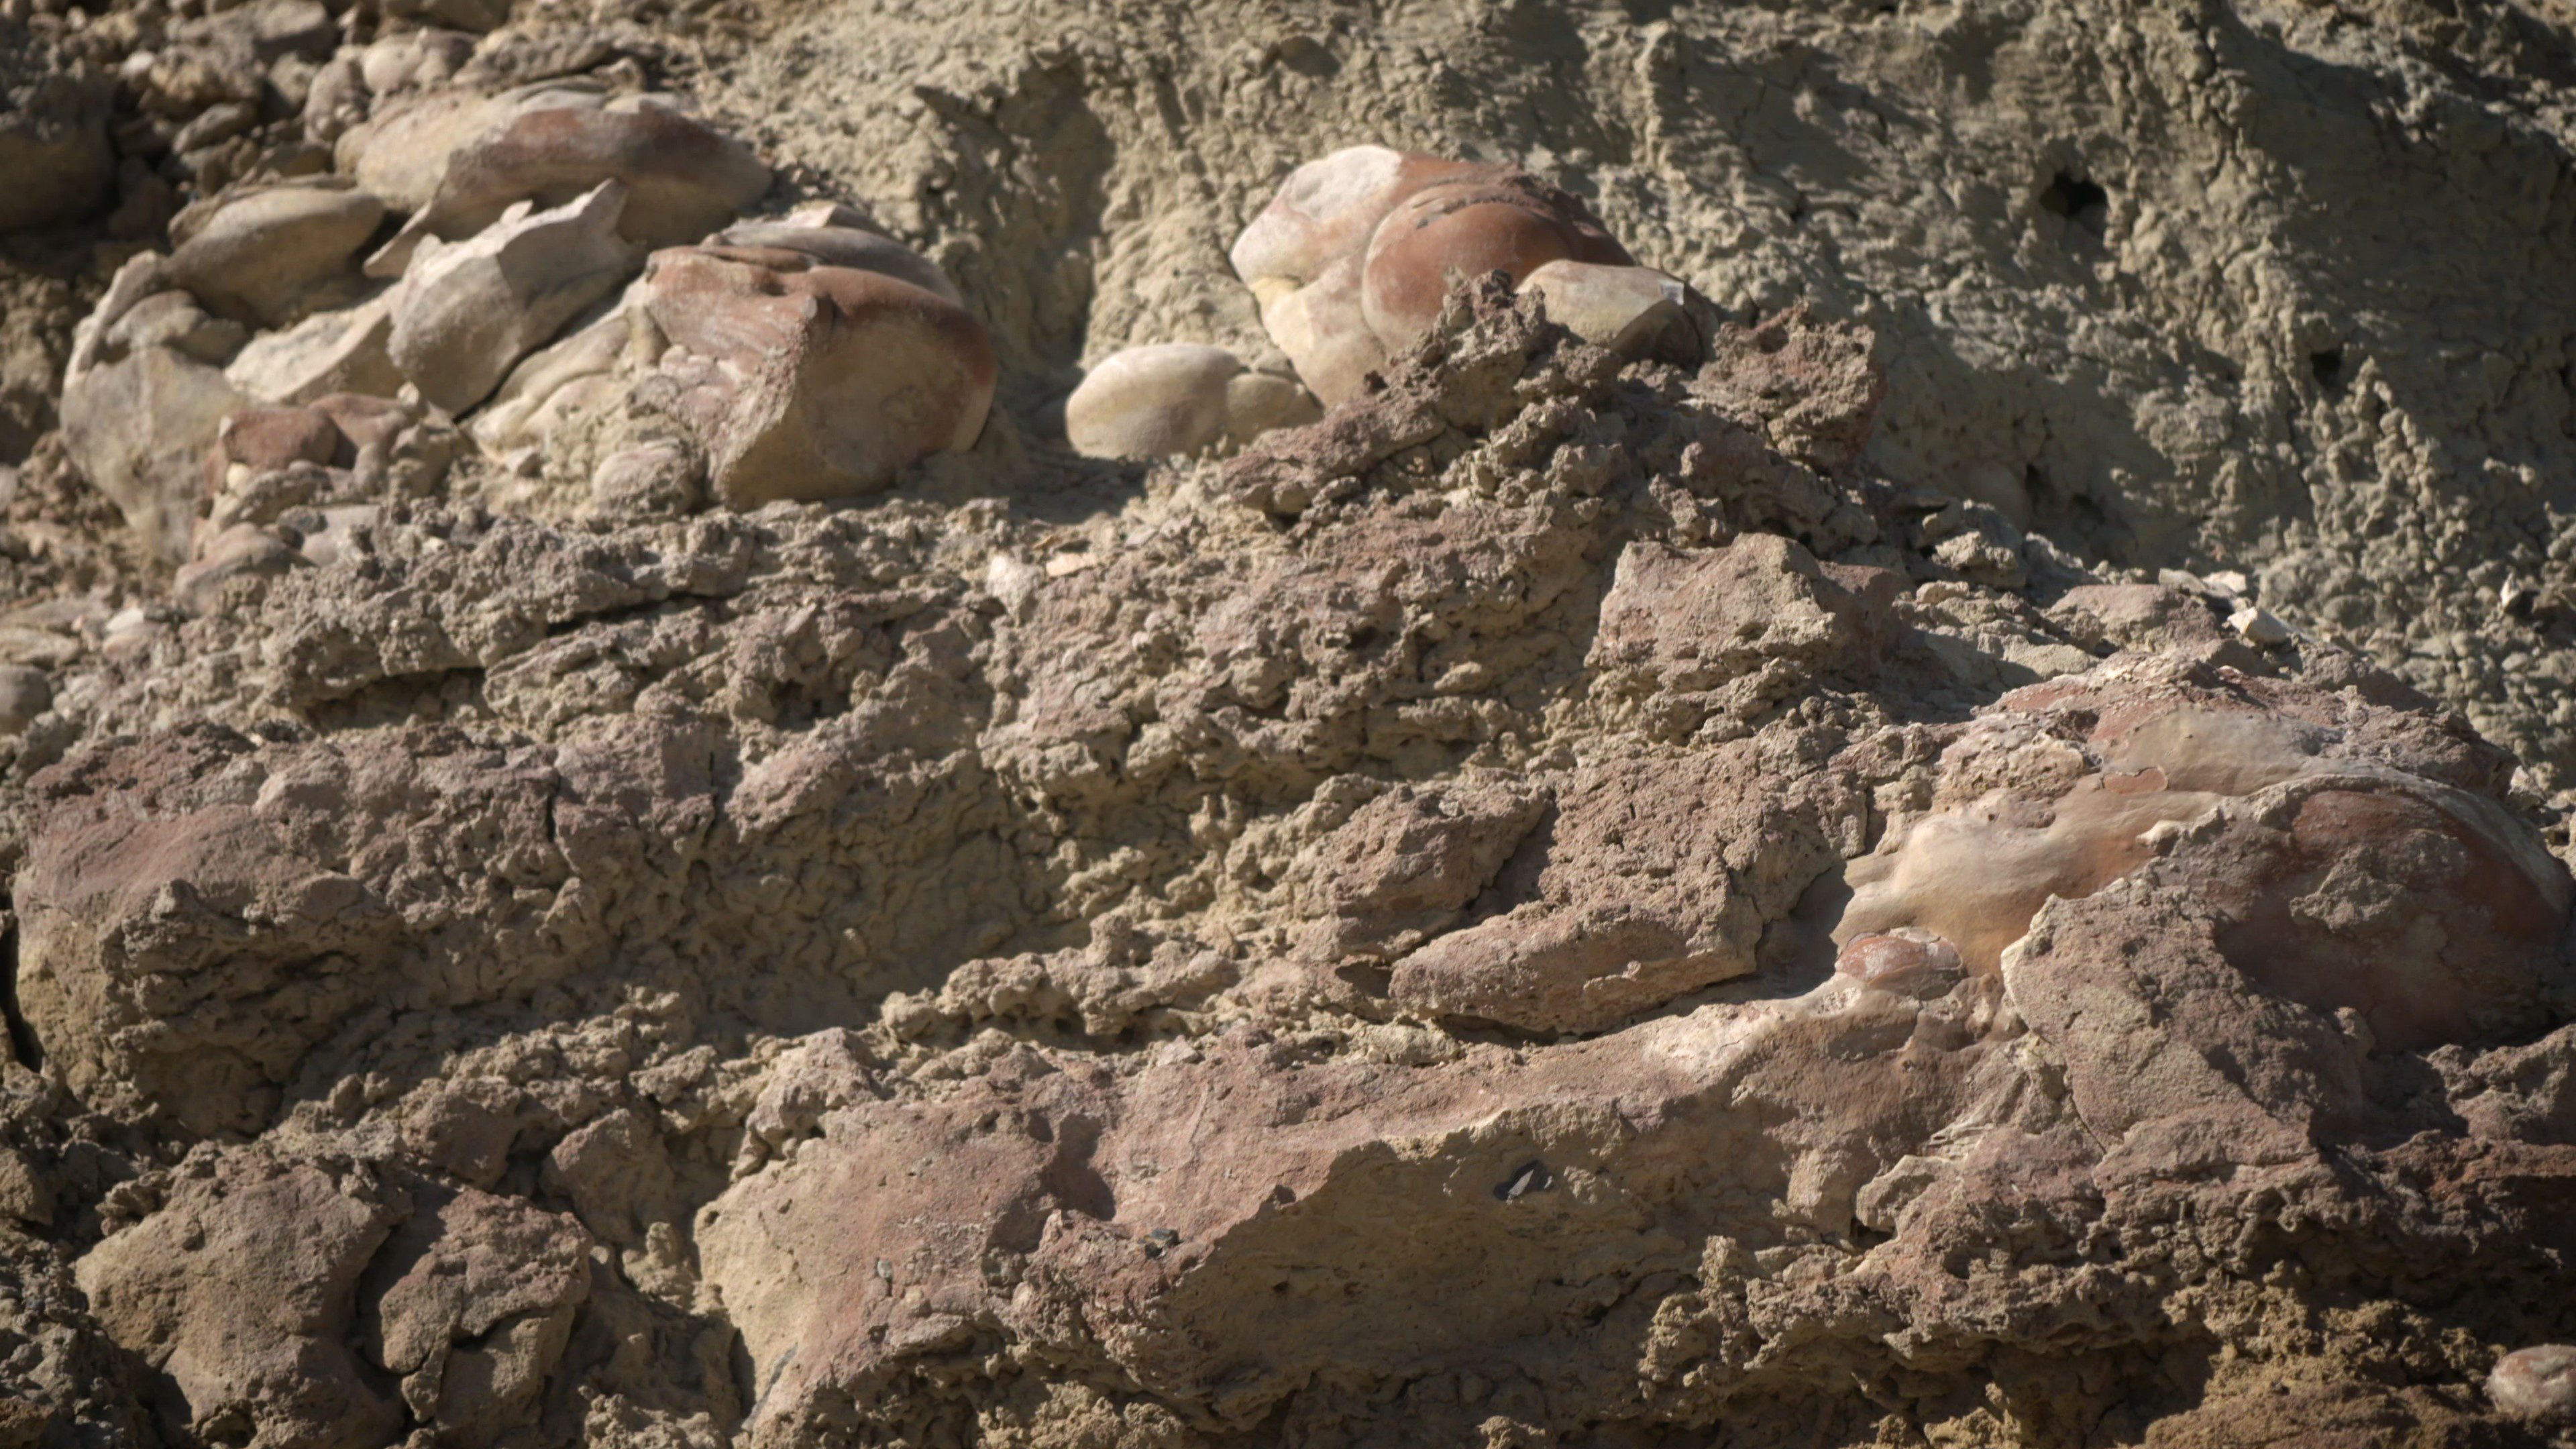

Stromatolites in the Nevada Desert

Made from fossilized microbes and sediment, these rounded rocks are stromatolites that were found in a dry lakebed during the field exercise. Scientists hope to find something similar in the dry lakebed Perseverance will be exploring on Mars.

Credit: NASA/JPL-Caltech